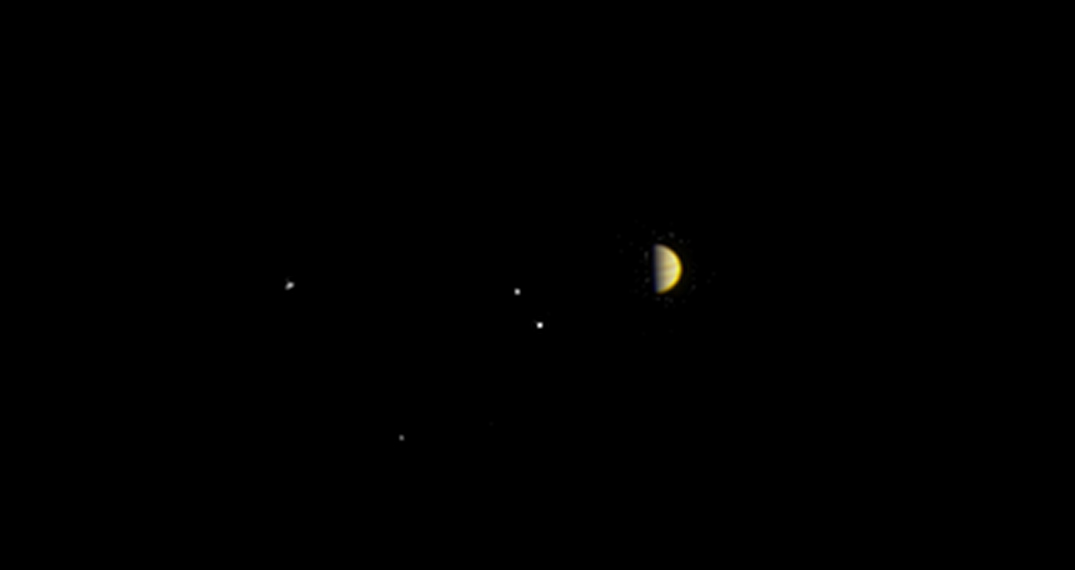

Juno on Jupiter’s Doorstep

Annotated Version

NASA’s Juno spacecraft obtained this color view on June 21, 2016, at a distance of 6.8 million miles (10.9 million kilometers) from Jupiter.

As Juno makes its initial approach, the giant planet’s four largest moons — Io, Europa, Ganymede and Callisto — are visible, and the alternating light and dark bands of the planet’s clouds are just beginning to come into view.

Juno is approaching over Jupiter’s north pole, affording the spacecraft a unique perspective on the Jupiter system. Previous missions that imaged Jupiter on approach saw the system from much lower latitudes, closer to the planet’s equator.

The scene was captured by the mission’s imaging camera, called JunoCam, which is designed to acquire high resolution views of features in Jupiter’s atmosphere from very close to the planet.

NASA’s Jet Propulsion Laboratory, Pasadena, Calif., manages the Juno mission for the principal investigator, Scott Bolton, of Southwest Research Institute in San Antonio. The Juno mission is part of the New Frontiers Program managed at NASA’s Marshall Space Flight Center in Huntsville, Ala. Lockheed Martin Space Systems, Denver, built the spacecraft. JPL is a division of the California Institute of Technology in Pasadena.

Credit: NASA/JPL-Caltech/SwRI/MSSS